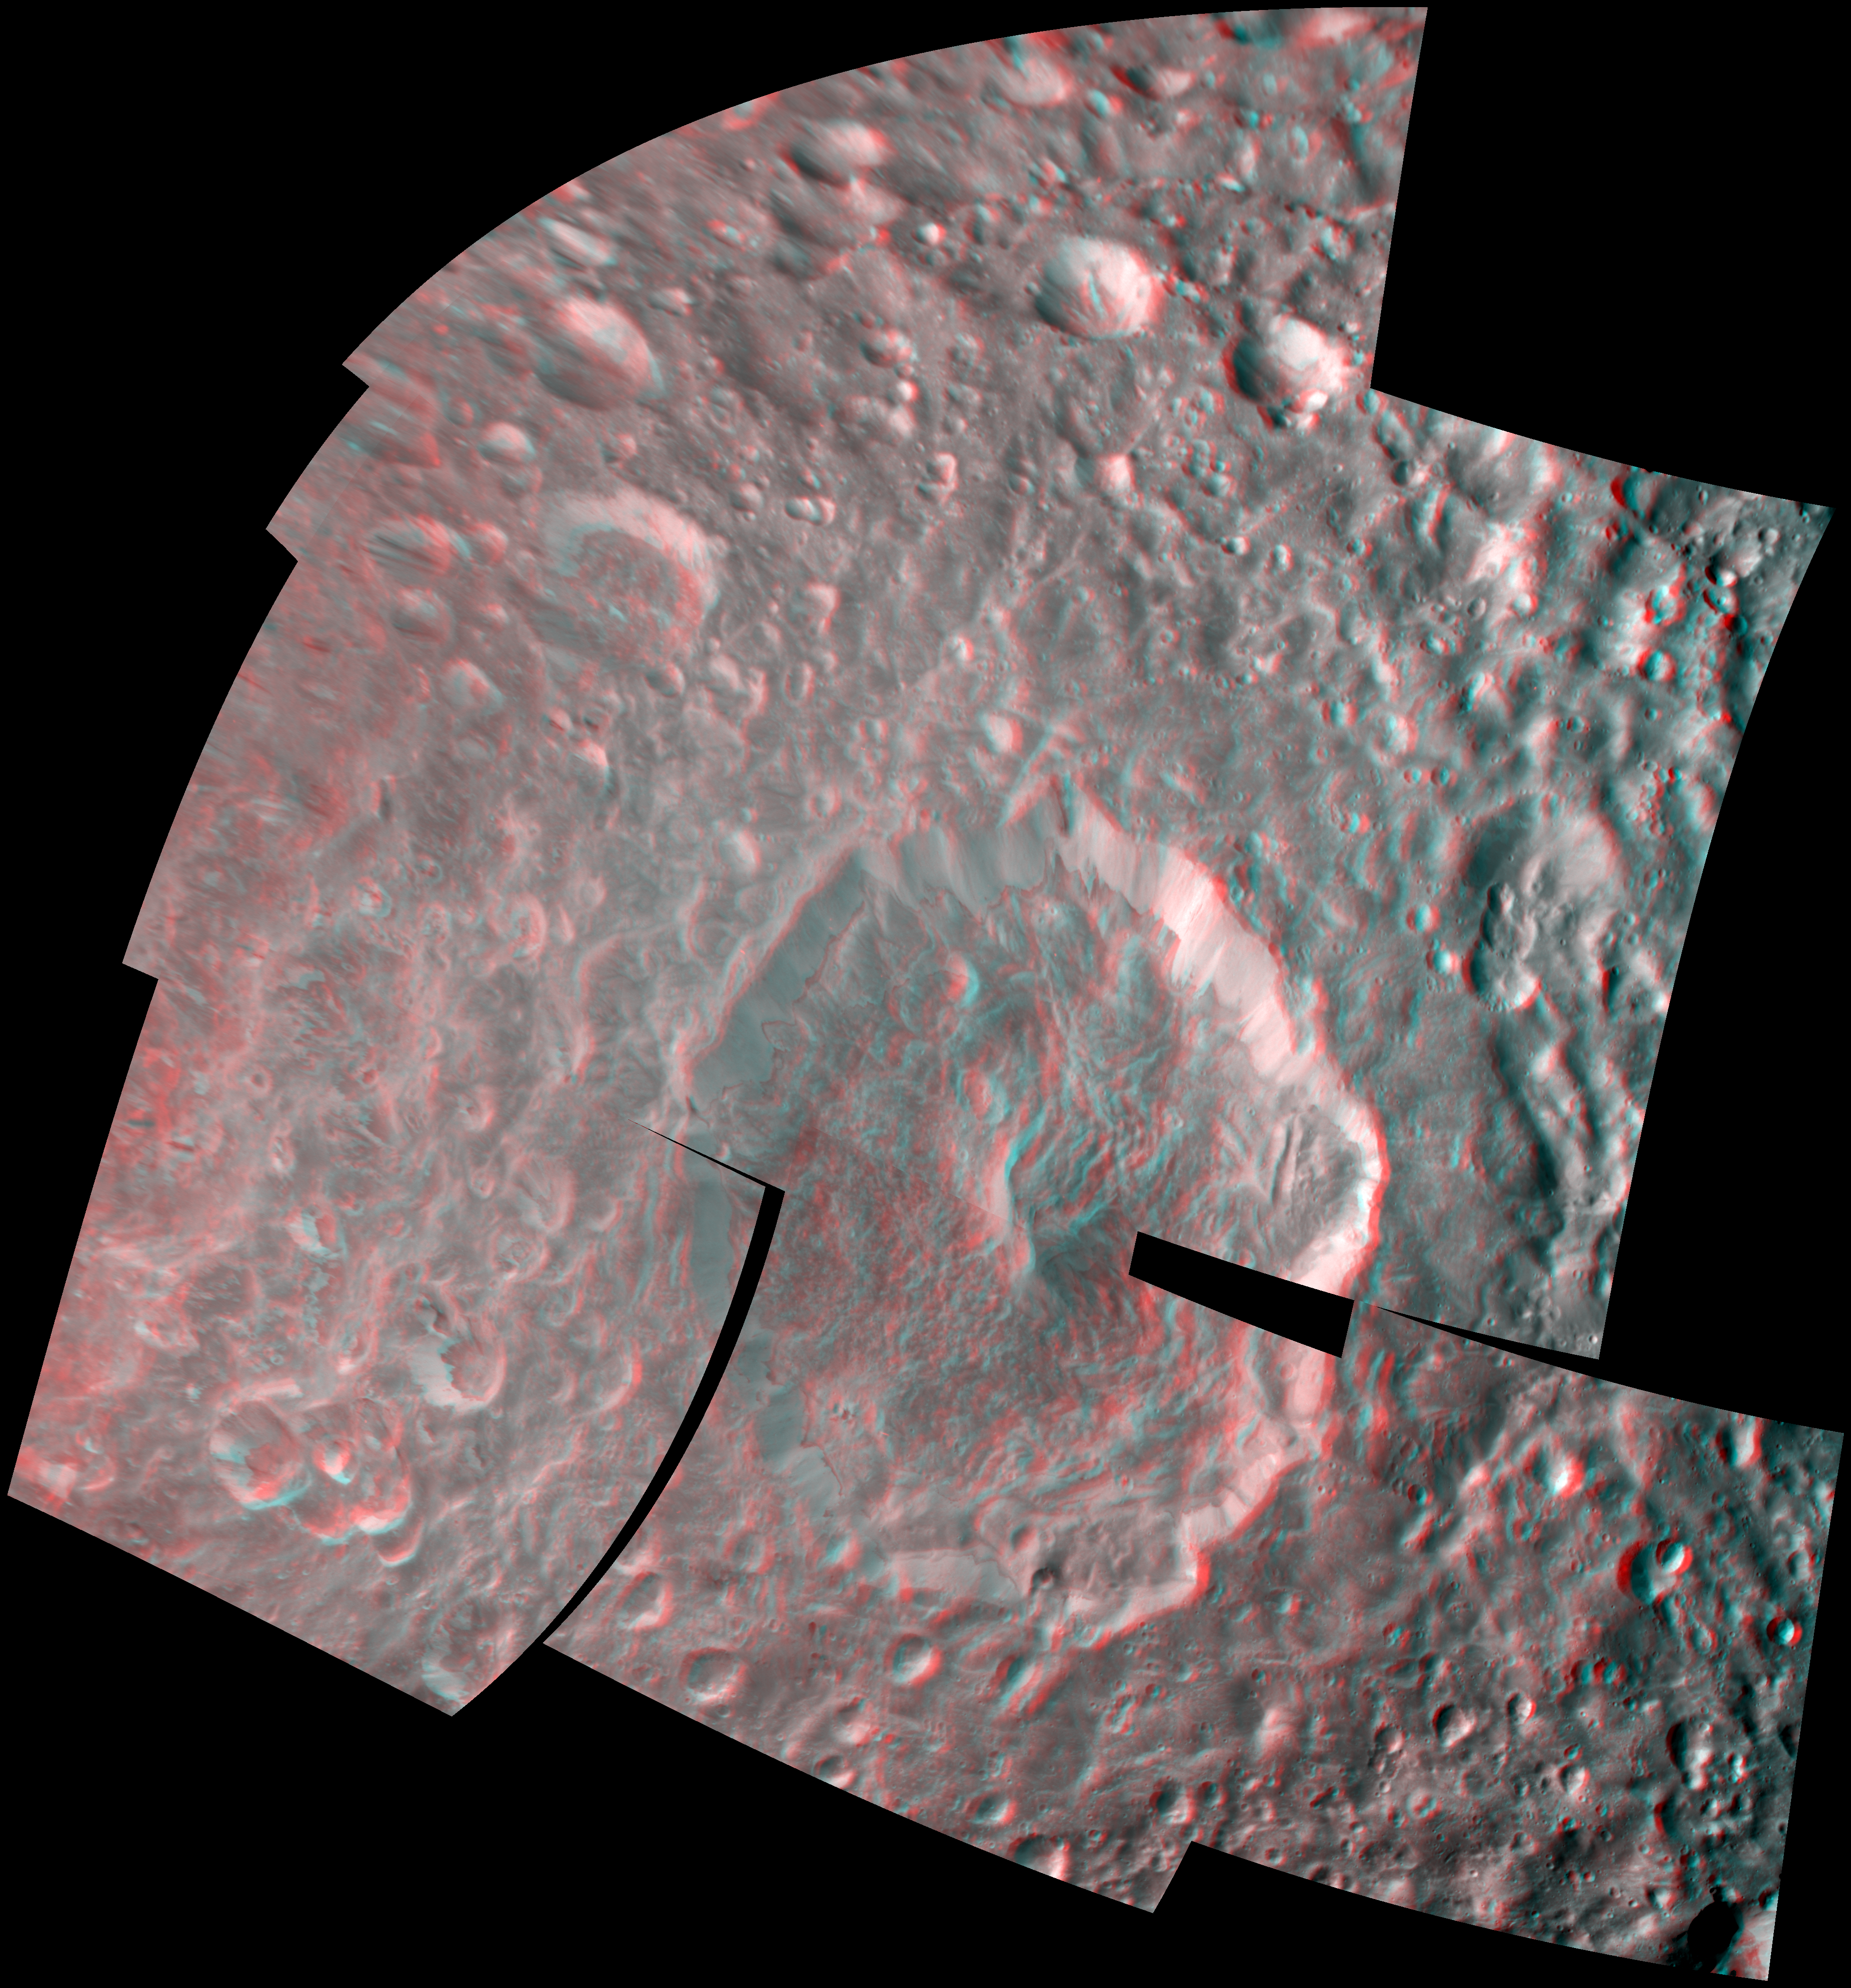

Herschel Crater in 3-D

NASA’s Cassini spacecraft captured a three-dimensional view of the large Herschel Crater on Saturn’s moon Mimas during its closest-ever flyby of the moon.

Herschel Crater is 130 kilometers (80 miles) wide and covers most of the bottom center of this image. Scientists continue to study this impact basin and its surrounding terrain (see PIA12569 and PIA12571).

This 3-D view is a color composite mosaic made from 14 different black and white images that were taken from slightly different viewing angles. The images were re-projected to a simple cylindrical projection. The images were combined so that the viewer’s left and right eye, respectively and separately, see a left and right image of the black and white stereo pair when viewed through red-blue glasses.

This view is centered on terrain at 11 degrees north latitude, 122 degrees west longitude. This view looks toward the hemisphere of Mimas that leads in its orbit around Saturn. Mimas is 396 kilometers (246 miles) across. North on Mimas is up. The images were taken in visible light with Cassini’s spacecraft narrow-angle camera on Feb. 13, 2010. The view was acquired at a distance of approximately 21,000 kilometers (13,000 miles) from Mimas. Image scale is 92 meters (302 feet) per pixel.

The Cassini-Huygens mission is a cooperative project of NASA, the European Space Agency and the Italian Space Agency. The Jet Propulsion Laboratory, a division of the California Institute of Technology in Pasadena, manages the mission for NASA’s Science Mission Directorate in Washington. The Cassini orbiter and its two onboard cameras were designed, developed and assembled at JPL. The imaging team is based at the Space Science Institute, Boulder, Colo.

Credit: NASA/JPL/Space Science Institute